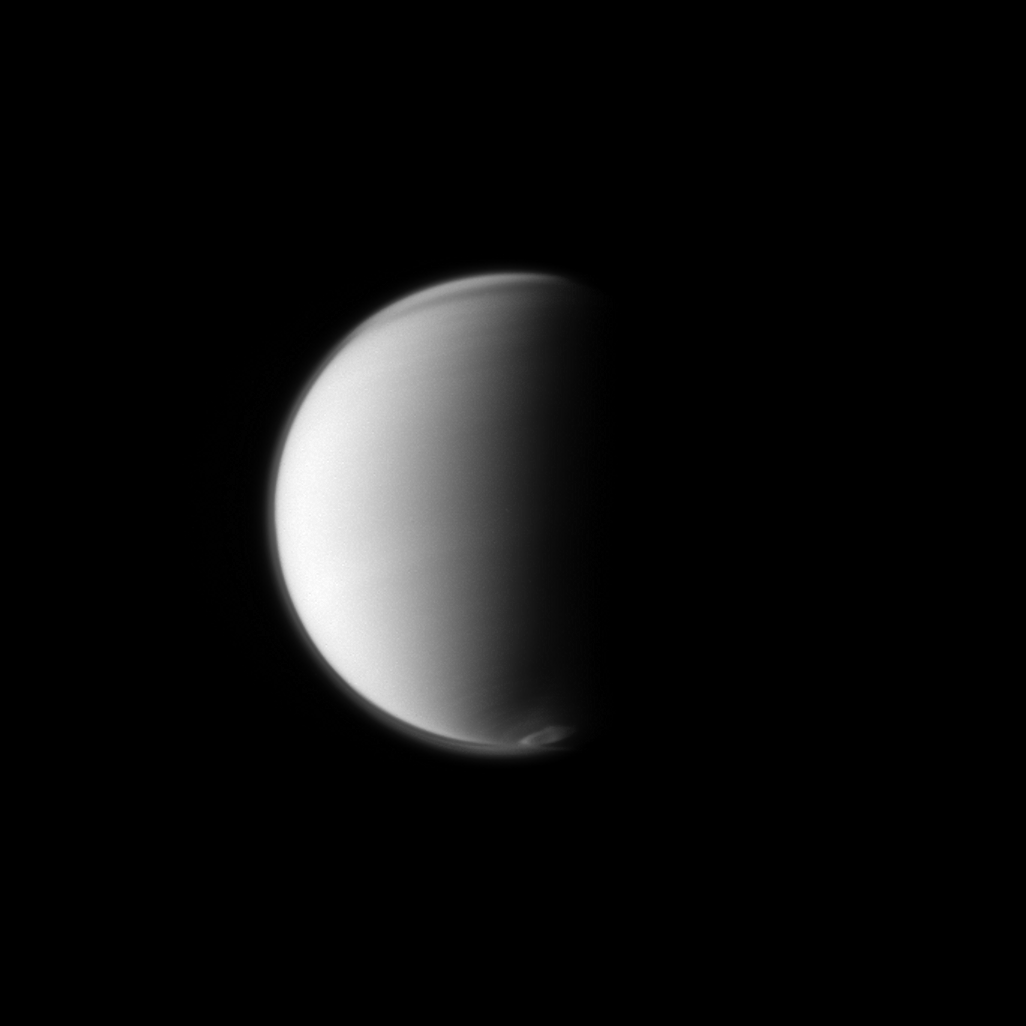

Southern Swirl

The Cassini spacecraft monitors Titan’s developing south polar vortex, which is a mass of swirling gas around the pole in the atmosphere of the moon.

The vortex can be seen at the bottom of this view. See PIA14919 to learn more and PIA14920 to watch a short movie of the swirling mass. The moon’s northern hood is also visible at the top of this view. See PIA08137 and PIA12775 to learn more about the hood.

This view looks toward the Saturn-facing side of Titan (3,200 miles, 5,150 kilometers across). North is up and rotated 14 degrees to the left.

The image was taken in visible blue light with the Cassini spacecraft narrow-angle camera on July 18, 2012. The view was acquired at a distance of approximately 1.9 million miles (3 million kilometers) from Titan and at a Sun-Titan-spacecraft, or phase, angle of 85 degrees. Scale in the original image was 11 miles (18 kilometers) per pixel. The image was contrast enhanced and magnified by a factor of 1.5 to enhance the visibility of features.

The Cassini-Huygens mission is a cooperative project of NASA, the European Space Agency and the Italian Space Agency. The Jet Propulsion Laboratory, a division of the California Institute of Technology in Pasadena, manages the mission for NASA’s Science Mission Directorate, Washington, D.C. The Cassini orbiter and its two onboard cameras were designed, developed and assembled at JPL. The imaging operations center is based at the Space Science Institute in Boulder, Colo.

Credit: NASA/JPL-Caltech/Space Science Institute